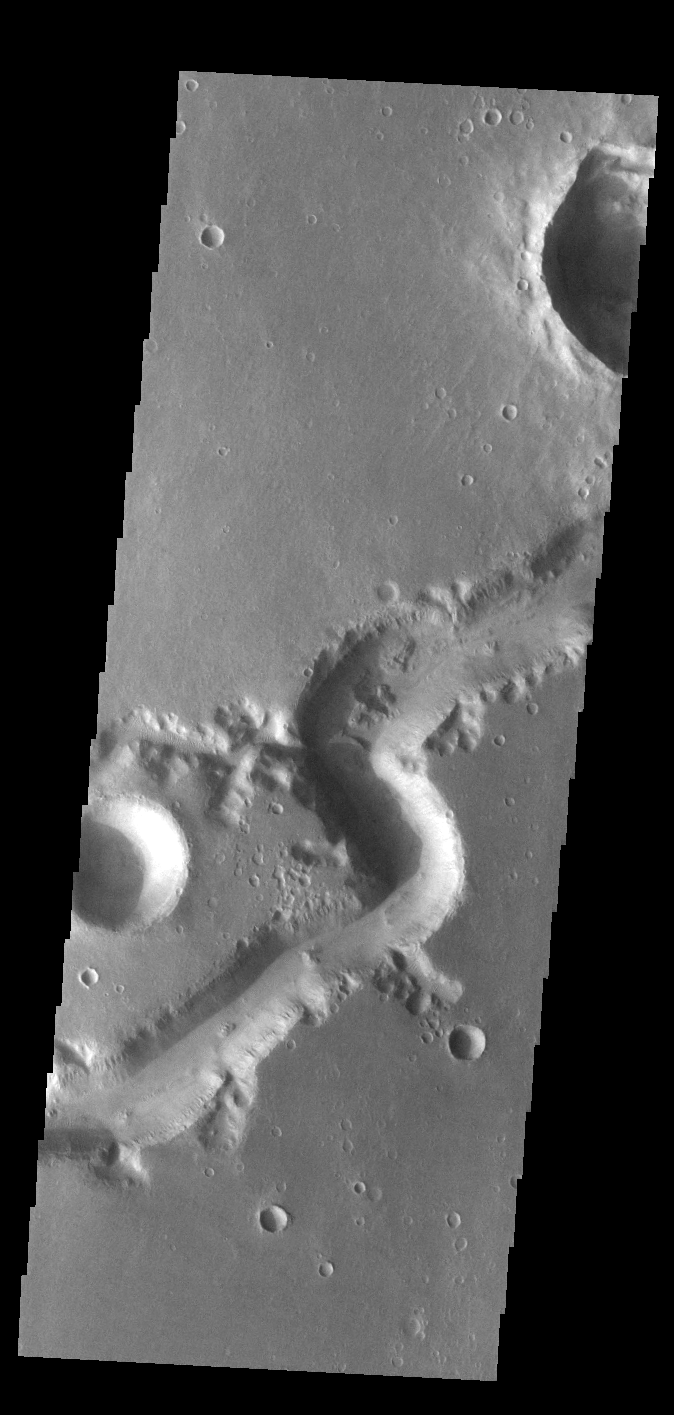

Nirgal Vallis

Today’s VIS image shows a small section of Nirgal Valles. Located in Noachis Terra, Nirgal Valles is 610km long (379 miles).

Credit: NASA/JPL-Caltech/ASU